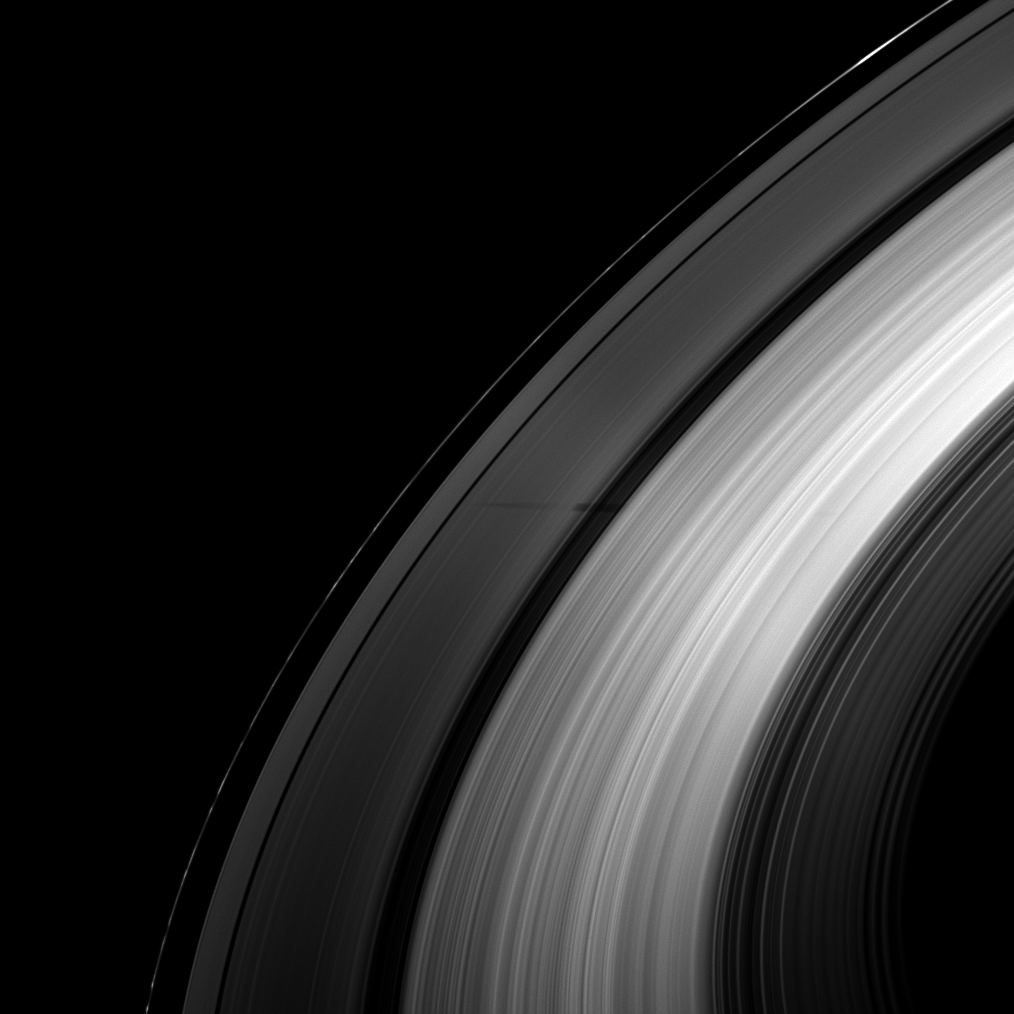

Shadow Slipping Through

The partial shadow of the moon Tethys demonstrates the variations in density across Saturn’s rings.

As the Cassini spacecraft looks toward the unilluminated side of the rings from about 37 degrees above the ring plane, part of Tethys’ shadow is seen lying across the A ring and Cassini Division. The densest part of the A ring and the denser B ring let neither sunlight nor the darkness of Tethys’ shadow pass through to the spacecraft’s camera, so the moon’s shadow appears cut off. The B ring instead appears brightly lit here from Saturnshine. Tethys is not shown.

As Saturn approaches its August 2009 equinox, the planet’s moons cast shadows onto the rings. To learn more about this special time and to see a movie of a moon’s shadow moving across the rings, see PIA11651.

The image was taken in visible light with the Cassini spacecraft wide-angle camera on April 17, 2009. The view was obtained at a distance of approximately 1.3 million kilometers (808,000 miles) from Saturn and at a Sun-Saturn-spacecraft, or phase, angle of 120 degrees. Image scale is 75 kilometers (47 miles) per pixel.

The Cassini-Huygens mission is a cooperative project of NASA, the European Space Agency and the Italian Space Agency. The Jet Propulsion Laboratory, a division of the California Institute of Technology in Pasadena, manages the mission for NASA’s Science Mission Directorate, Washington, D.C. The Cassini orbiter and its two onboard cameras were designed, developed and assembled at JPL. The imaging operations center is based at the Space Science Institute in Boulder, Colo.

Credit: NASA/JPL/Space Science Institute